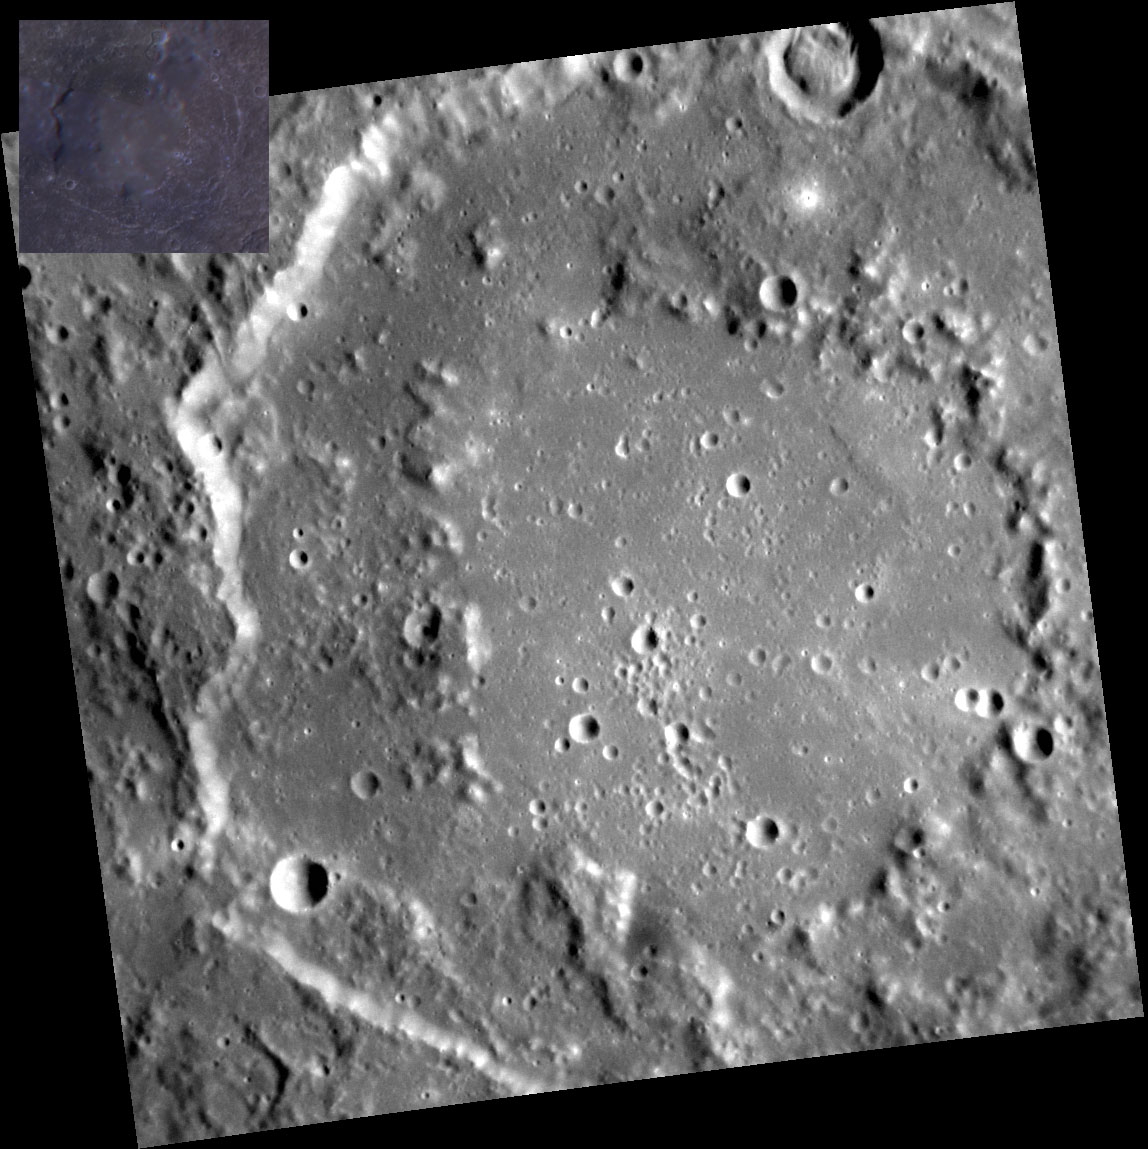

Blue Serge

The crater Nobokov exhibits a rugged basin ring and degraded crater rim. The inset color image suggests that the basin floor may be of a slightly different composition than the surrounding material. The inset color image is a composite of the MDIS Wide Angle Camera filters with the 1000-nm filter depicted in red, the 750-nm filter depicted in green, and the 430-nm filter depicted in blue. The blueish hue in the color image reveals that Nabokov has a slightly shallower spectral slope than many of the younger volcanic terrains on Mercury.

This image was acquired as a high-resolution targeted observation. Targeted observations are images of a small area on Mercury’s surface at resolutions much higher than the 200-meter/pixel morphology base map. It is not possible to cover all of Mercury’s surface at this high resolution, but typically several areas of high scientific interest are imaged in this mode each week.

Date acquired: January 10, 2012
Image Mission Elapsed Time (MET): 234661409
Image ID: 1246800
Instrument: Narrow Angle Camera (NAC) of the Mercury Dual Imaging System (MDIS)
Center Latitude: -14.57°
Center Longitude: 55.18° E
Resolution: 137 meters/pixel
Scale: Nabokov crater is 166 km (103 mi.) across.
Incidence Angle: 62.7°
Emission Angle: 2.2°
Phase Angle: 60.5°

The MESSENGER spacecraft is the first ever to orbit the planet Mercury, and the spacecraft’s seven scientific instruments and radio science investigation are unraveling the history and evolution of the Solar System’s innermost planet. Visit the Why Mercury? section of this website to learn more about the key science questions that the MESSENGER mission is addressing. During the one-year primary mission, MDIS acquired 88,746 images and extensive other data sets. MESSENGER is now in a year-long extended mission, during which plans call for the acquisition of more than 80,000 additional images to support MESSENGER’s science goals.

For information regarding the use of images, see the MESSENGER image use policy.

Credit: NASA/Johns Hopkins University Applied Physics Laboratory/Carnegie Institution of Washington